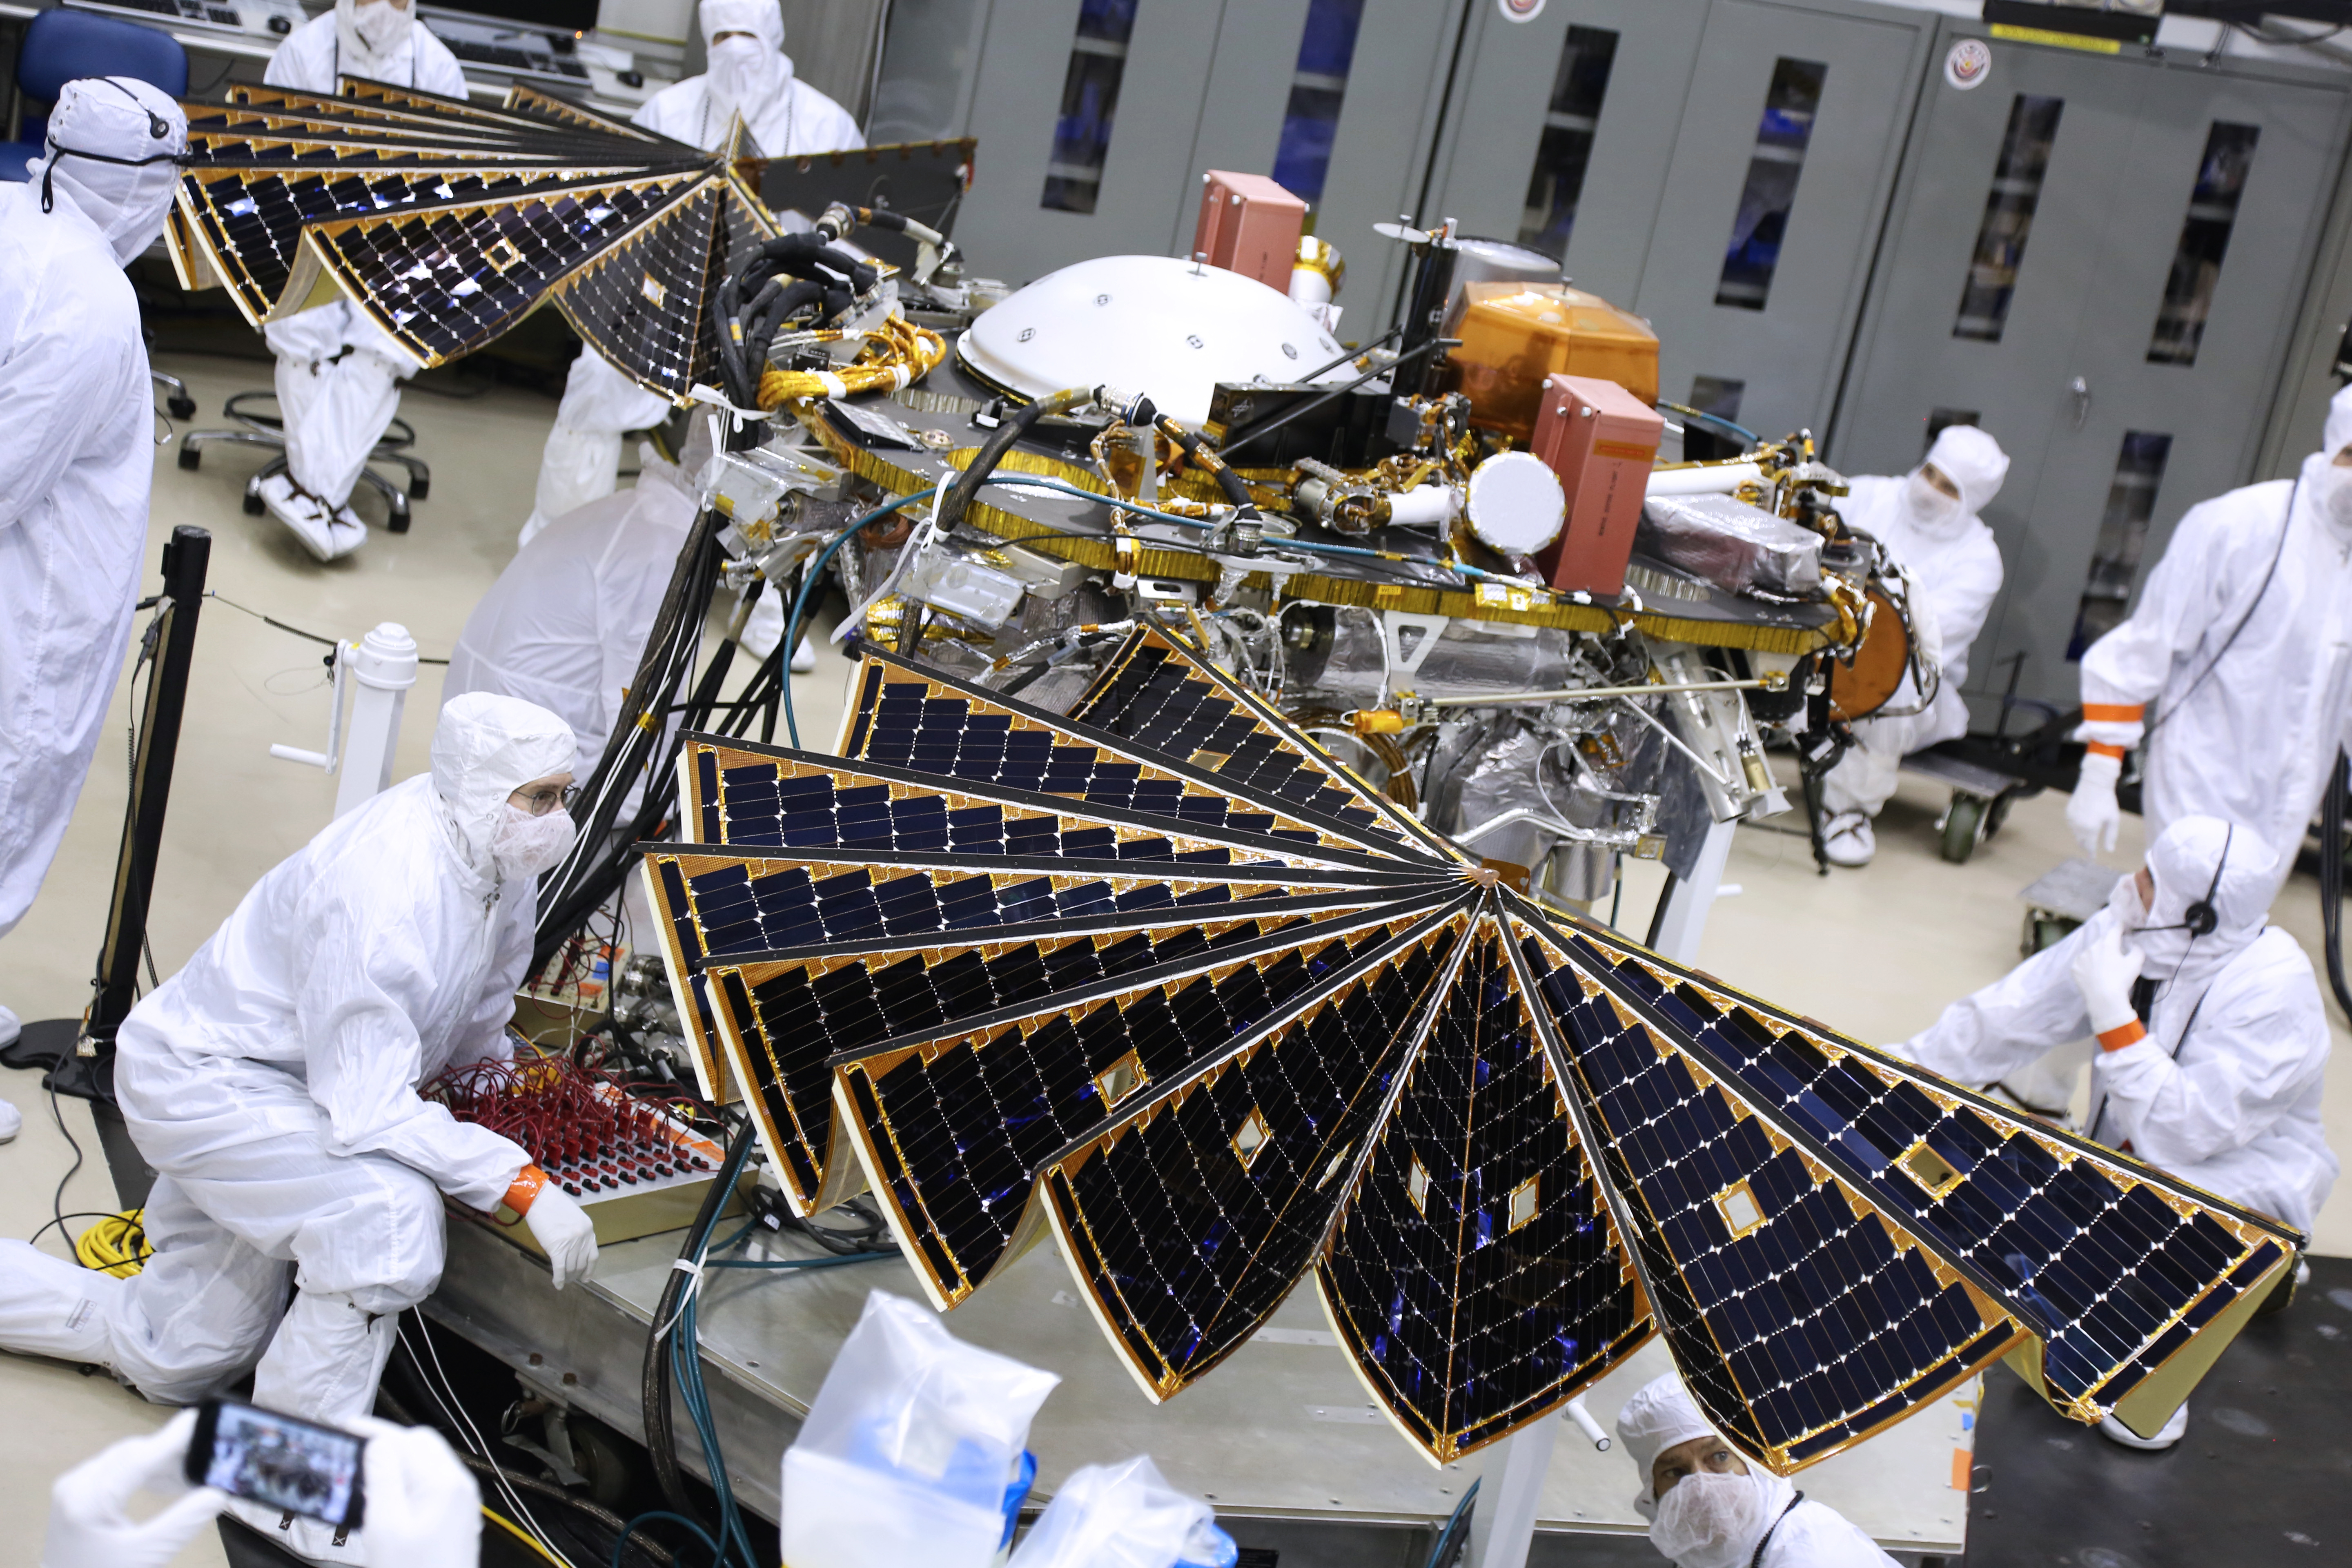

InSight Lander Solar Array Test

View the time lapse video

The solar arrays on NASA’s InSight Mars lander were deployed as part of testing conducted Jan. 23, 2018, at Lockheed Martin Space in Littleton, Colorado. Engineers and technicians evaluated the solar arrays and performed an illumination test to confirm that the solar cells were collecting power. The launch window for InSight opens May 5, 2018.

The InSight Project is managed by JPL, a division of the California Institute of Technology in Pasadena, for the NASA Science Mission Directorate, Washington. InSight is part of NASA’s Discovery Program, which is managed by NASA’s Marshall Space Flight Center in Huntsville, Alabama.

Credit: NASA/JPL-Caltech/Lockheed Martin